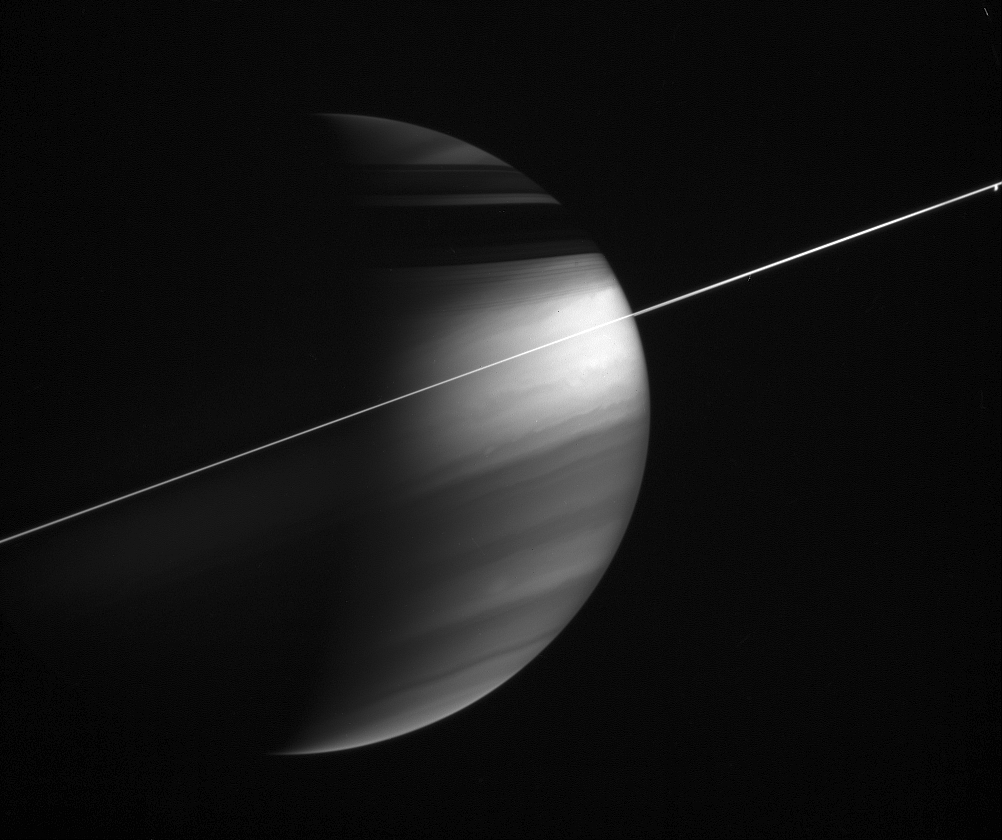

Seeing High in the Sky

In this magnificent view, delicate haze layers high in the atmosphere encircle the oblate figure of Saturn. A special combination of spectral filters used for this image makes the high haze become visible. A methane-sensitive filter (centered at 889 nanometers) makes high altitude features stand out, while a polarizing filter makes small haze particles appear bright.

Methane in the atmosphere absorbs light with wavelengths around 889 nanometers as it travels deeper into the gas planet, thus bright areas in this image must represent reflective material at higher altitudes. Small particles or individual molecules scatter light quite effectively to a polarization of 90 degrees, which this polarizing filter is sensitive to. Thus, high altitude haze layers appear bright in this view.

The small blob of light at far right is Dione (1,126 kilometers, or 700 miles across).

The image was taken with the Cassini spacecraft wide-angle camera on Dec. 5, 2005, at a distance of approximately 2.9 million kilometers (1.8 million miles) from Saturn and at a Sun-Saturn-spacecraft, or phase, angle of 100 degrees. The image scale is 169 kilometers (105 miles) per pixel.

The Cassini-Huygens mission is a cooperative project of NASA, the European Space Agency and the Italian Space Agency. The Jet Propulsion Laboratory, a division of the California Institute of Technology in Pasadena, manages the mission for NASA’s Science Mission Directorate, Washington, D.C. The Cassini orbiter and its two onboard cameras were designed, developed and assembled at JPL. The imaging operations center is based at the Space Science Institute in Boulder, Colo.

Credit: NASA/JPL/Space Science Institute